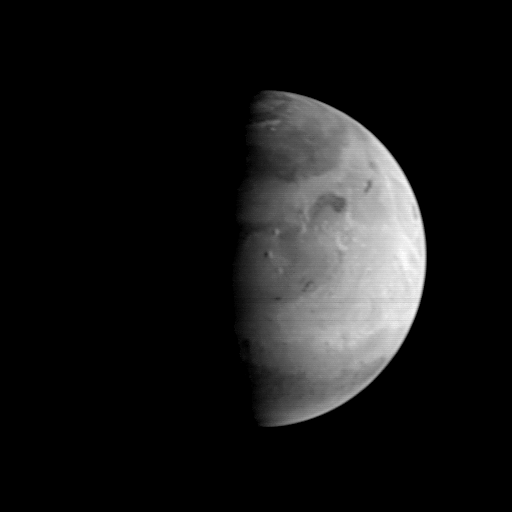

MGS Approach Image – 217.4° W Longitude

This Mars Orbiter Camera (MOC) picture shows the Elysium region of Mars as it appeared from the Mars Global Surveyor (MGS) spacecraft on August 20, 1997. At the time, MGS was 5.57 million kilometers (3.46 million miles) and 22 days from Mars, and the picture has a resolution is about 20.8 km per picture element. Mars, 6800 km (4200 mile) in diameter, is about 327 pixels across. North is at the top of the image. The camera was pointed at the center of the planet (near the dark, morning sunrise line, or terminator) at 23.6° N, 217.4° W. At this distance from Mars, only atmospheric phenomena (clouds and fogs) and bright and dark markings resulting from variations in the amount and thickness of dust and sand are usually visible. However, in this view the shading of the relief of the three Elysium volcanoes (from north to south Hector Tholus, Elysium Mons, and Albor Tholus) can be seen owing to their position close to the terminator. Elysium Mons, the center-most volcano, is estimated to be 12,000-14,000 meters (39,000 to 46,000 feet) high.

Malin Space Science Systems and the California Institute of Technology built the MOC using spare hardware from the Mars Observer mission. MSSS operates the camera from its facilities in San Diego, CA. The Jet Propulsion Laboratory operates the Mars Global Surveyor spacecraft with its industrial partner, Lockheed Martin Astronautics, from facilities in Pasadena, CA and Denver, CO.

Credit: NASA/JPL/Malin Space Science Systems